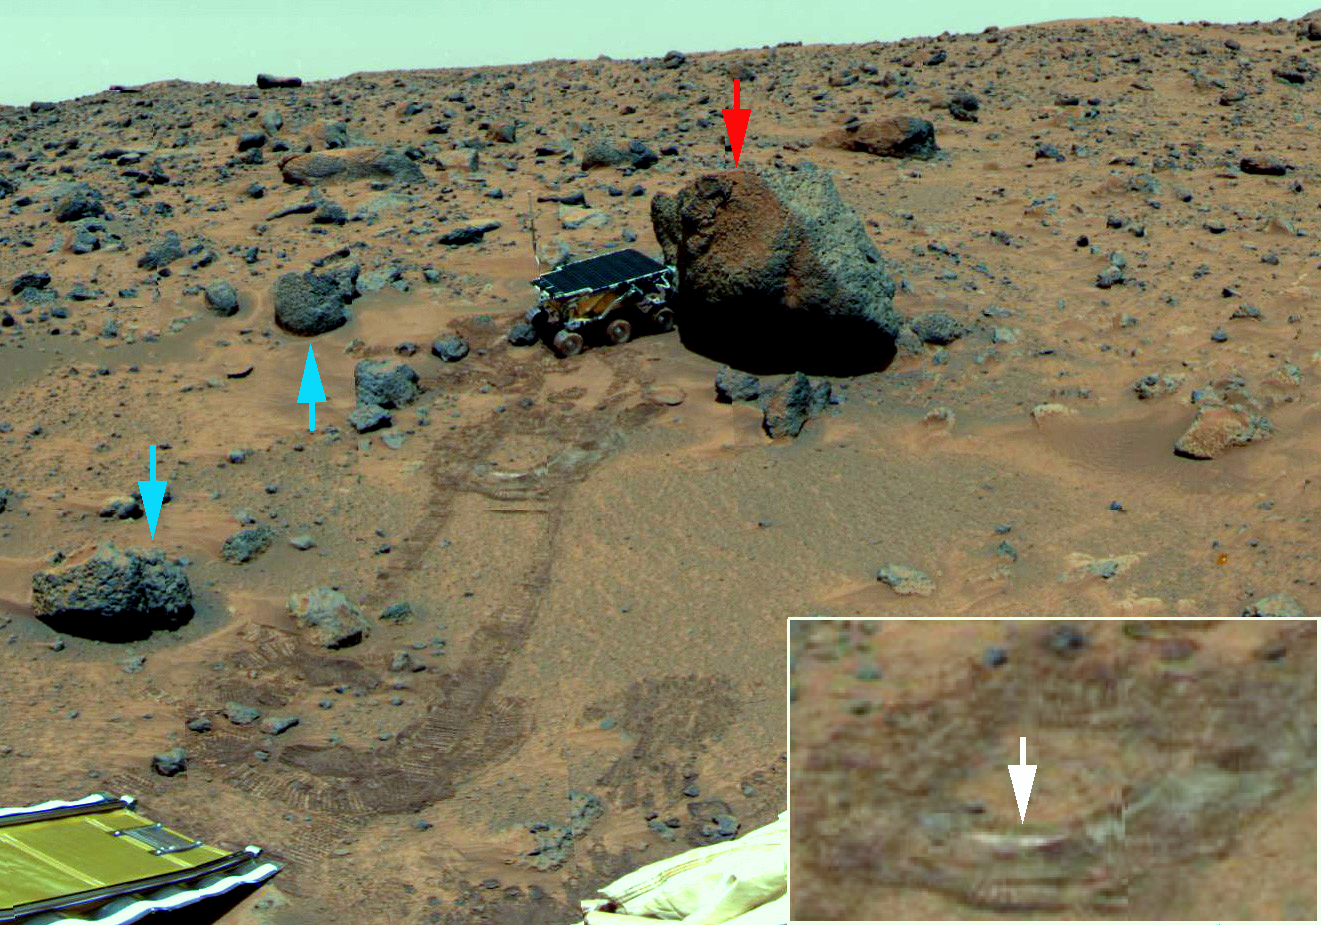

False Color Processing to Enhance Differences Around “Yogi”

In this scene showing the rover deployed at rock “Yogi,” the colors have similarly been enhanced to bring out differences. The same three kinds of rocks are recognized as in the distance. Yogi (red arrow), one of the large rocks with a weathered coating, exhibits a fresh face to the northeast, resulting perhaps from eolian scouring or from fracturing off of pieces to expose a fresher surface. “Barnacle Bill” and “Cradle” (blue arrows) are typical of the unweathered smaller rocks. During its traverse to Yogi the rover stirred the soil and exposed material from several cm in depth. During one of the turns to deploy Sojourner’s Alpha Proton X-Ray Spectrometer (inset and white arrow), the wheels dug particularly deeply and exposed white material. Spectra of this white material show it is virtually identical to “Scooby Doo,” and such white material may underlie much of the site. The lander’s rear ramp, which Sojourner used to descend to the Martian surface, is at lower left.

Mars Pathfinder is the second in NASA’s Discovery program of low-cost spacecraft with highly focused science goals. The Jet Propulsion Laboratory, Pasadena, CA, developed and managed the Mars Pathfinder mission for NASA’s Office of Space Science, Washington, D.C. The Imager for Mars Pathfinder (IMP) was developed by the University of Arizona Lunar and Planetary Laboratory under contract to JPL. Peter Smith is the Principal Investigator. JPL is an operating division of the California Institute of Technology (Caltech).

Photojournal note: Sojourner spent 83 days of a planned seven-day mission exploring the Martian terrain, acquiring images, and taking chemical, atmospheric and other measurements. The final data transmission received from Pathfinder was at 10:23 UTC on September 27, 1997. Although mission managers tried to restore full communications during the following five months, the successful mission was terminated on March 10, 1998.

Credit: NASA/JPL/Johns Hopkins University